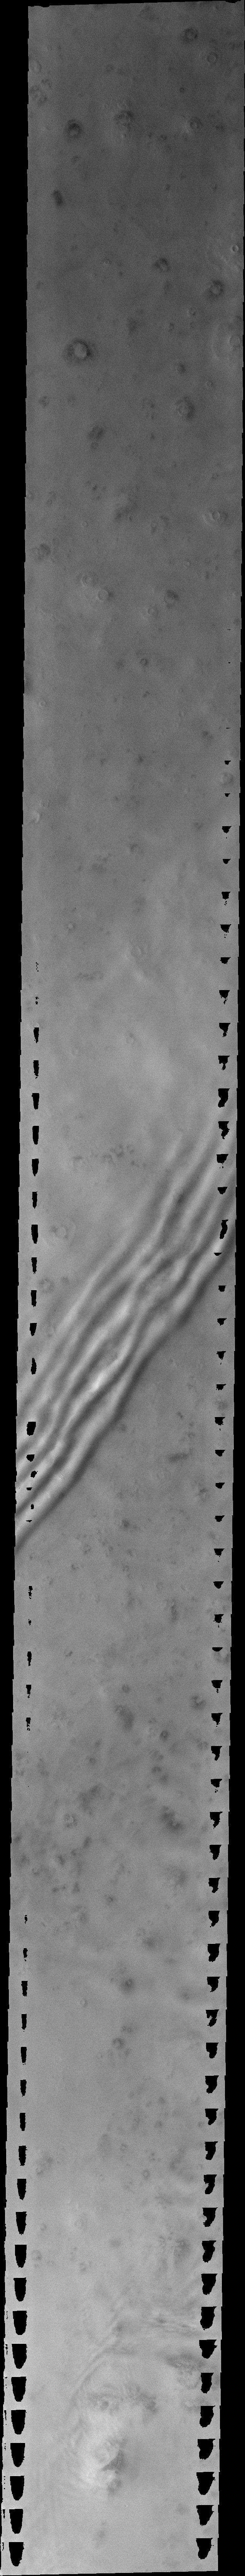

Martian Clouds

Released 28 June 2004

The atmosphere of Mars is a dynamic system. Water-ice clouds, fog, and hazes can make imaging the surface from space difficult. Dust storms can grow from local disturbances to global sizes, through which imaging is impossible. Seasonal temperature changes are the usual drivers in cloud and dust storm development and growth.

Eons of atmospheric dust storm activity has left its mark on the surface of Mars. Dust carried aloft by the wind has settled out on every available surface; sand dunes have been created and moved by centuries of wind; and the effect of continual sand-blasting has modified many regions of Mars, creating yardangs and other unusual surface forms.

This image was acquired during early spring near the North Pole. The linear “ripples” are transparent water-ice clouds. This linear form is typical for polar clouds. The black regions on the margins of this image are areas of saturation caused by the build up of scattered light from the bright polar material during the long image exposure.

Image information: VIS instrument. Latitude 68.1, Longitude 147.9 East (212.1 West). 38 meter/pixel resolution.

Note: this THEMIS visual image has not been radiometrically nor geometrically calibrated for this preliminary release. An empirical correction has been performed to remove instrumental effects. A linear shift has been applied in the cross-track and down-track direction to approximate spacecraft and planetary motion. Fully calibrated and geometrically projected images will be released through the Planetary Data System in accordance with Project policies at a later time.

NASA’s Jet Propulsion Laboratory manages the 2001 Mars Odyssey mission for NASA’s Office of Space Science, Washington, D.C. The Thermal Emission Imaging System (THEMIS) was developed by Arizona State University, Tempe, in collaboration with Raytheon Santa Barbara Remote Sensing. The THEMIS investigation is led by Dr. Philip Christensen at Arizona State University. Lockheed Martin Astronautics, Denver, is the prime contractor for the Odyssey project, and developed and built the orbiter. Mission operations are conducted jointly from Lockheed Martin and from JPL, a division of the California Institute of Technology in Pasadena.

Credit: NASA/JPL/Arizona State University